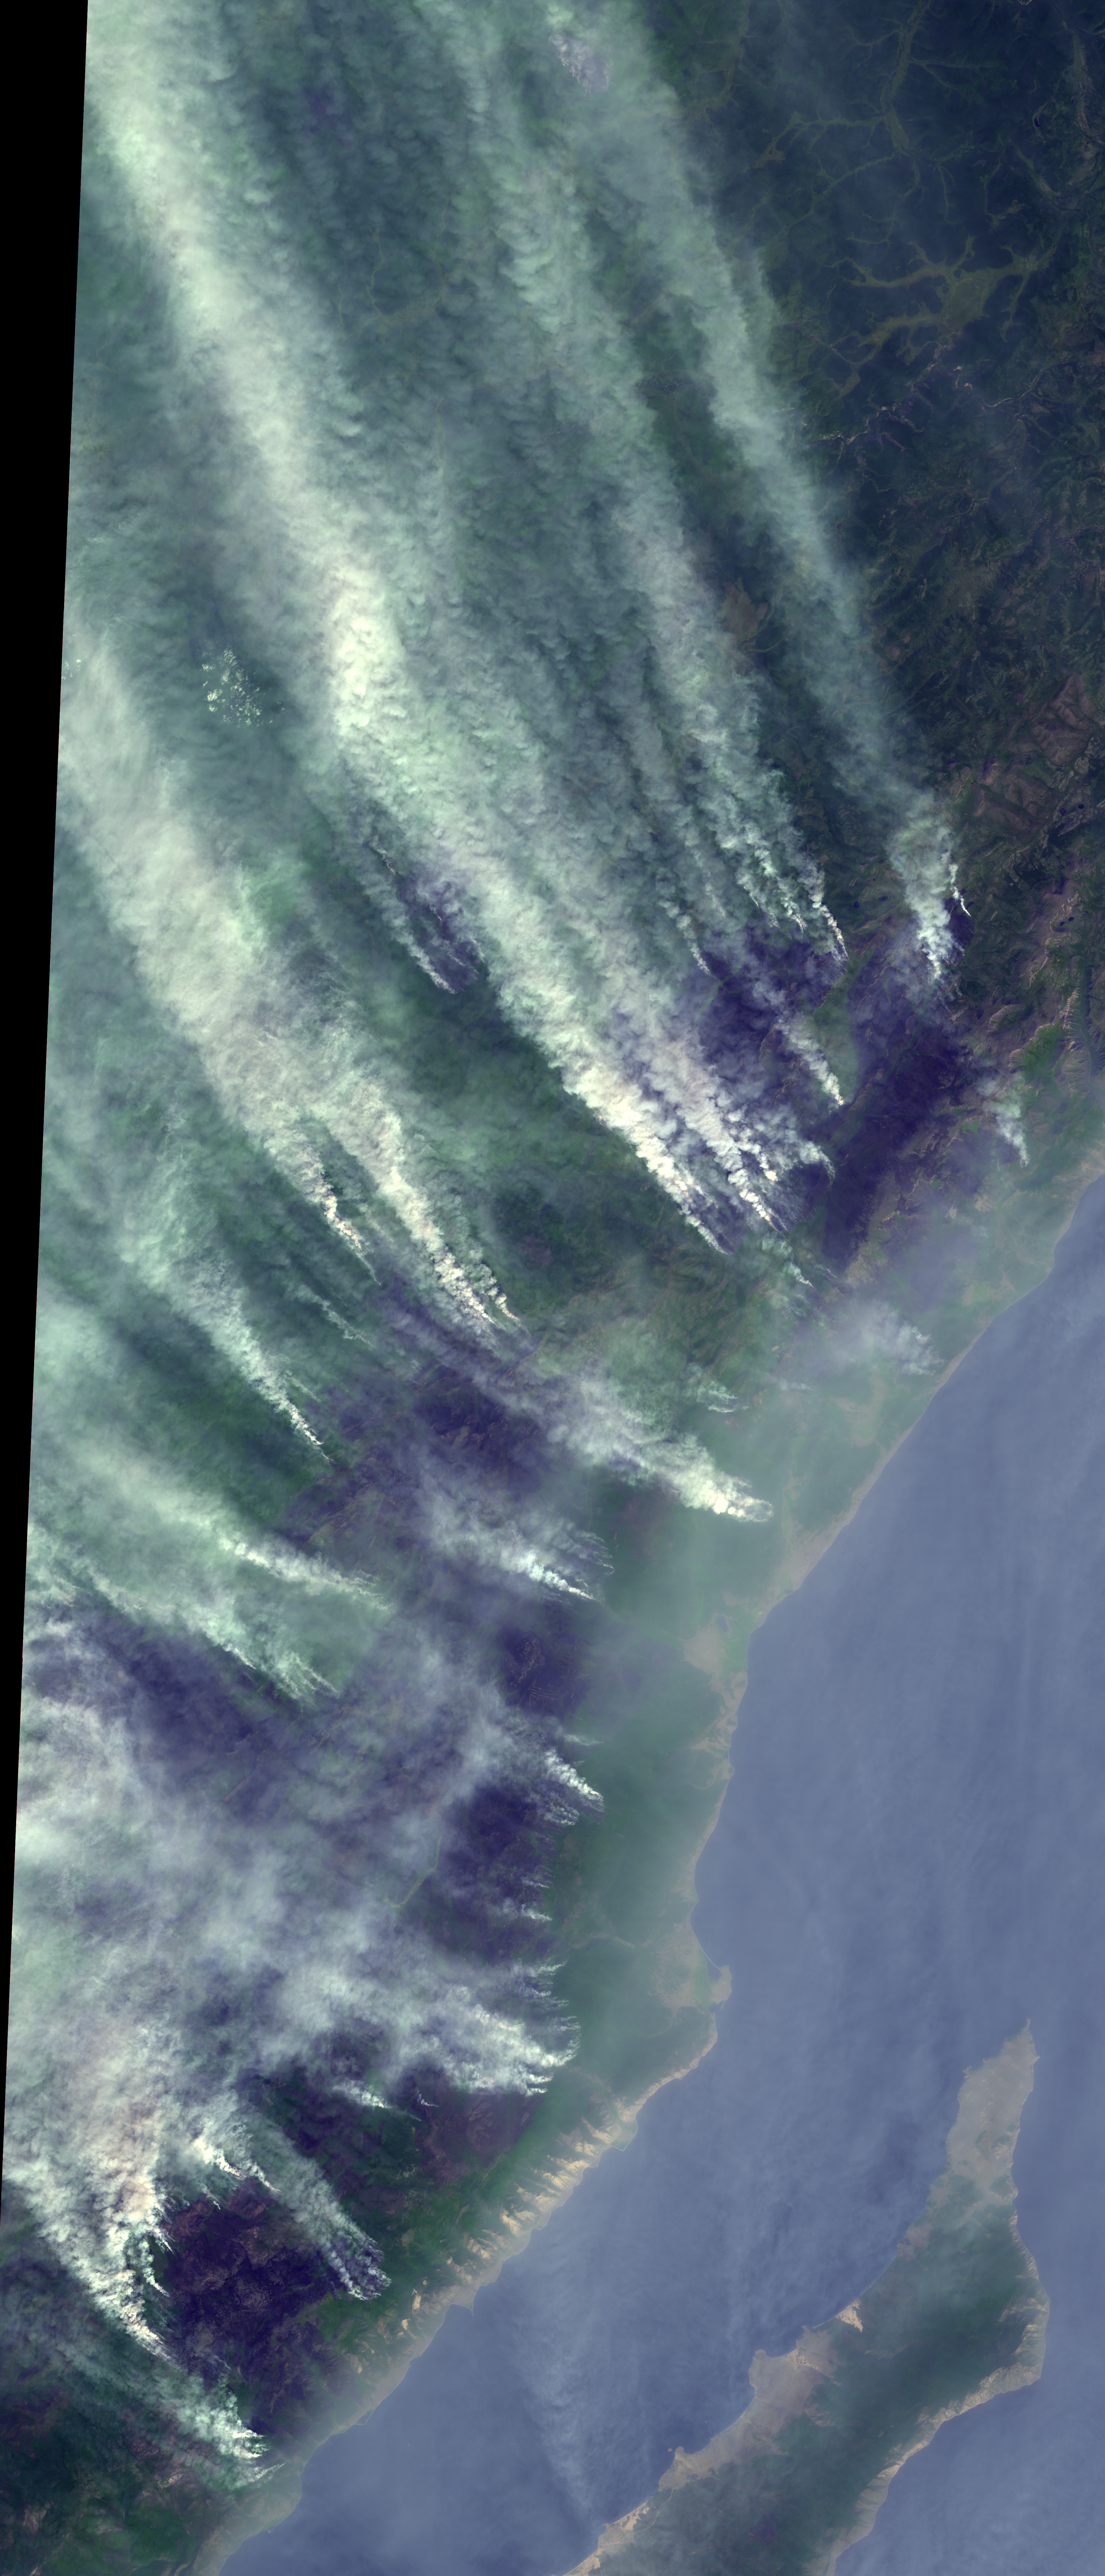

Wildfires Threatening Ancient Siberian Lake

For weeks, forest fires have been raging in Siberia around Russia’s Lake Baikal. The world’s oldest and deepest lake could face severe damage from the 36 fires burning out of control in the region. Almost 200,000 hectares (500,000 acres) have been charred, with ash washing up on the shores of the lake. This image of the region north of Lake Baikal was acquired Aug. 22, 2015, by the Advanced Thermal Emission and Reflection Radiometer (ASTER) instrument on NASA’s Terra spacecraft, and covers an area of 39 by 92 miles (62 by 148 kilometers), and is located at 53.5 degrees north, 107 degrees east.

With its 14 spectral bands from the visible to the thermal infrared wavelength region and its high spatial resolution of 15 to 90 meters (about 50 to 300 feet), ASTER images Earth to map and monitor the changing surface of our planet. ASTER is one of five Earth-observing instruments launched Dec. 18, 1999, on Terra. The instrument was built by Japan’s Ministry of Economy, Trade and Industry. A joint U.S./Japan science team is responsible for validation and calibration of the instrument and data products.

The broad spectral coverage and high spectral resolution of ASTER provides scientists in numerous disciplines with critical information for surface mapping and monitoring of dynamic conditions and temporal change. Example applications are: monitoring glacial advances and retreats; monitoring potentially active volcanoes; identifying crop stress; determining cloud morphology and physical properties; wetlands evaluation; thermal pollution monitoring; coral reef degradation; surface temperature mapping of soils and geology; and measuring surface heat balance.

The U.S. science team is located at NASA’s Jet Propulsion Laboratory, Pasadena, Calif. The Terra mission is part of NASA’s Science Mission Directorate, Washington, D.C.

Credit: NASA/GSFC/METI/ERSDAC/JAROS, and U.S./Japan ASTER Science Team